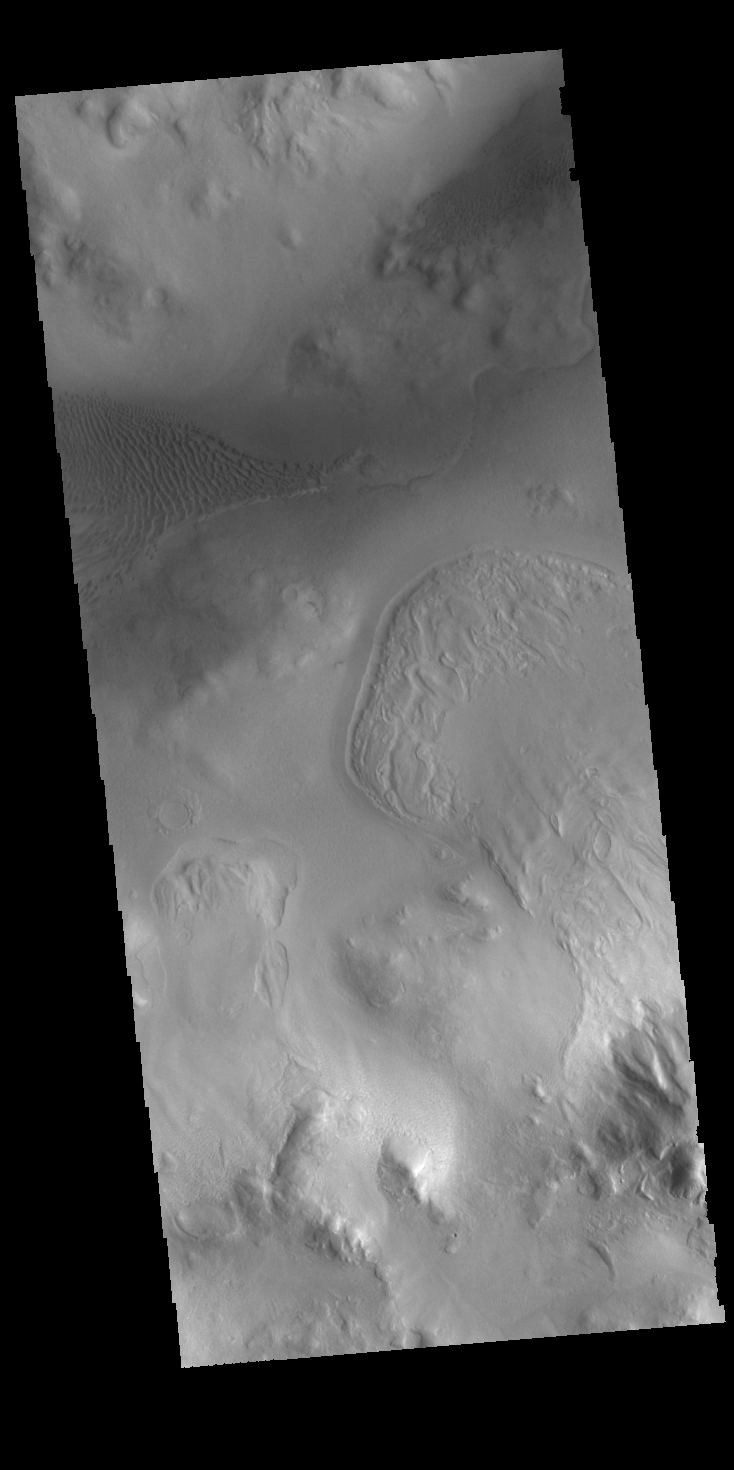

Lyot Crater

Lyot Crater is a large, complex crater in the northern lowlands of Vastitas Borealis. This image is located along the southern rim of the crater and shows part of the dune fields located on the floor of the crater.

Credit: NASA/JPL-Caltech/ASU